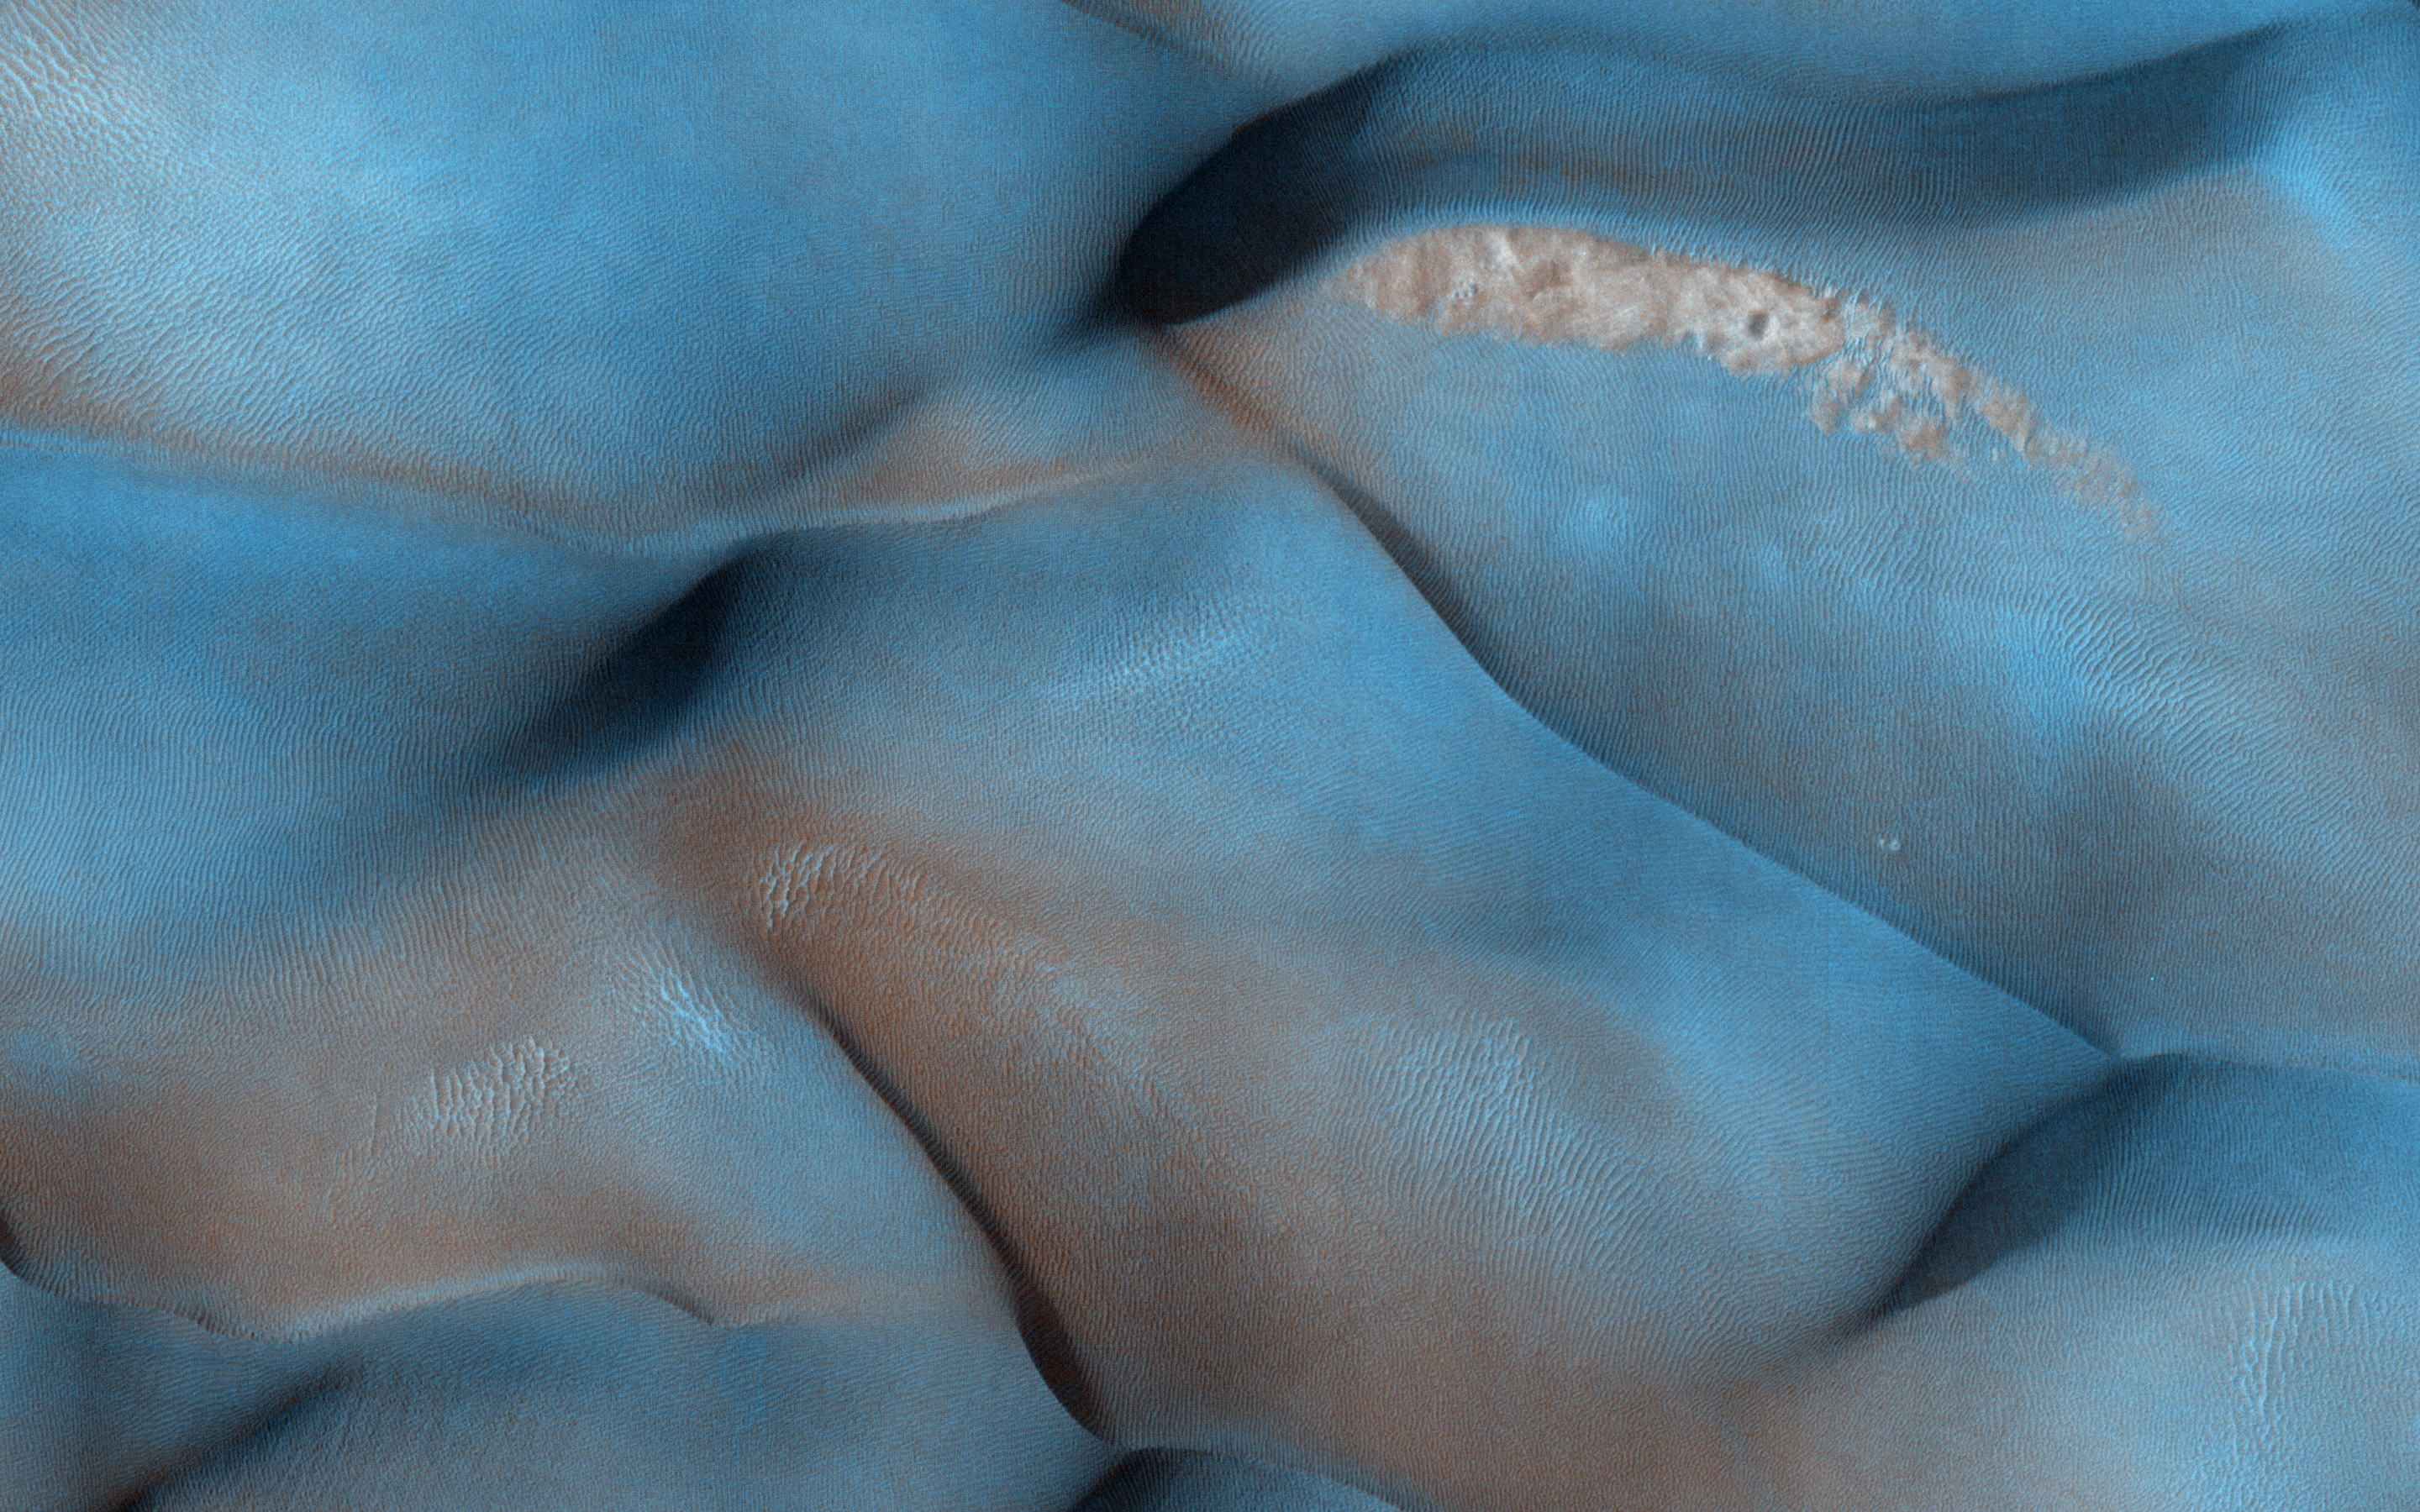

Two-Color Dunes in Meridiani Terra

Why are these dunes different colors? Sand on Mars is typically dark in tone, as it commonly derived from volcanic rocks like lava flows. In HiRISE enhanced color, which operates in long infrared wavelengths (beyond what the human eye can detect), surfaces like these dune crests are dark blue to purple. Sand comes in sizes that are ideal for surface transport by the wind, where sand “hops” along forming bedforms, like these dunes after large amounts of time.

The lighter toned “tan” or “reddish” surfaces are indeed composed of a different material, but not as sand sized particle that makes up the bulk of these dunes. Rather, the light-toned smooth surfaces that dominate the lower, flatter areas of the dunes are a thin coating of global dust. Dust on Mars is composed of a variety of materials, including oxidized iron, like rust.

For a given wind gust, speeds are not constant at different heights. Rather, wind speeds are greater with height above the ground and wind energy drops to nearly zero at the surface. Dust persists on flatter dune areas, because wind energy there has not been sufficient to remove it, whereas “dust free” higher-lying dune crests are subject to more intense winds, which ultimately conspire to make the appearance of two-color dunes.

HiRISE is one of six instruments on NASA’s Mars Reconnaissance Orbiter. The University of Arizona, Tucson, operates the orbiter’s HiRISE camera, which was built by Ball Aerospace & Technologies Corp., Boulder, Colo. NASA’s Jet Propulsion Laboratory, a division of the California Institute of Technology in Pasadena, manages the Mars Reconnaissance Orbiter Project for the NASA Science Mission Directorate, Washington.

Credit: NASA/JPL-Caltech/Univ. of Arizona